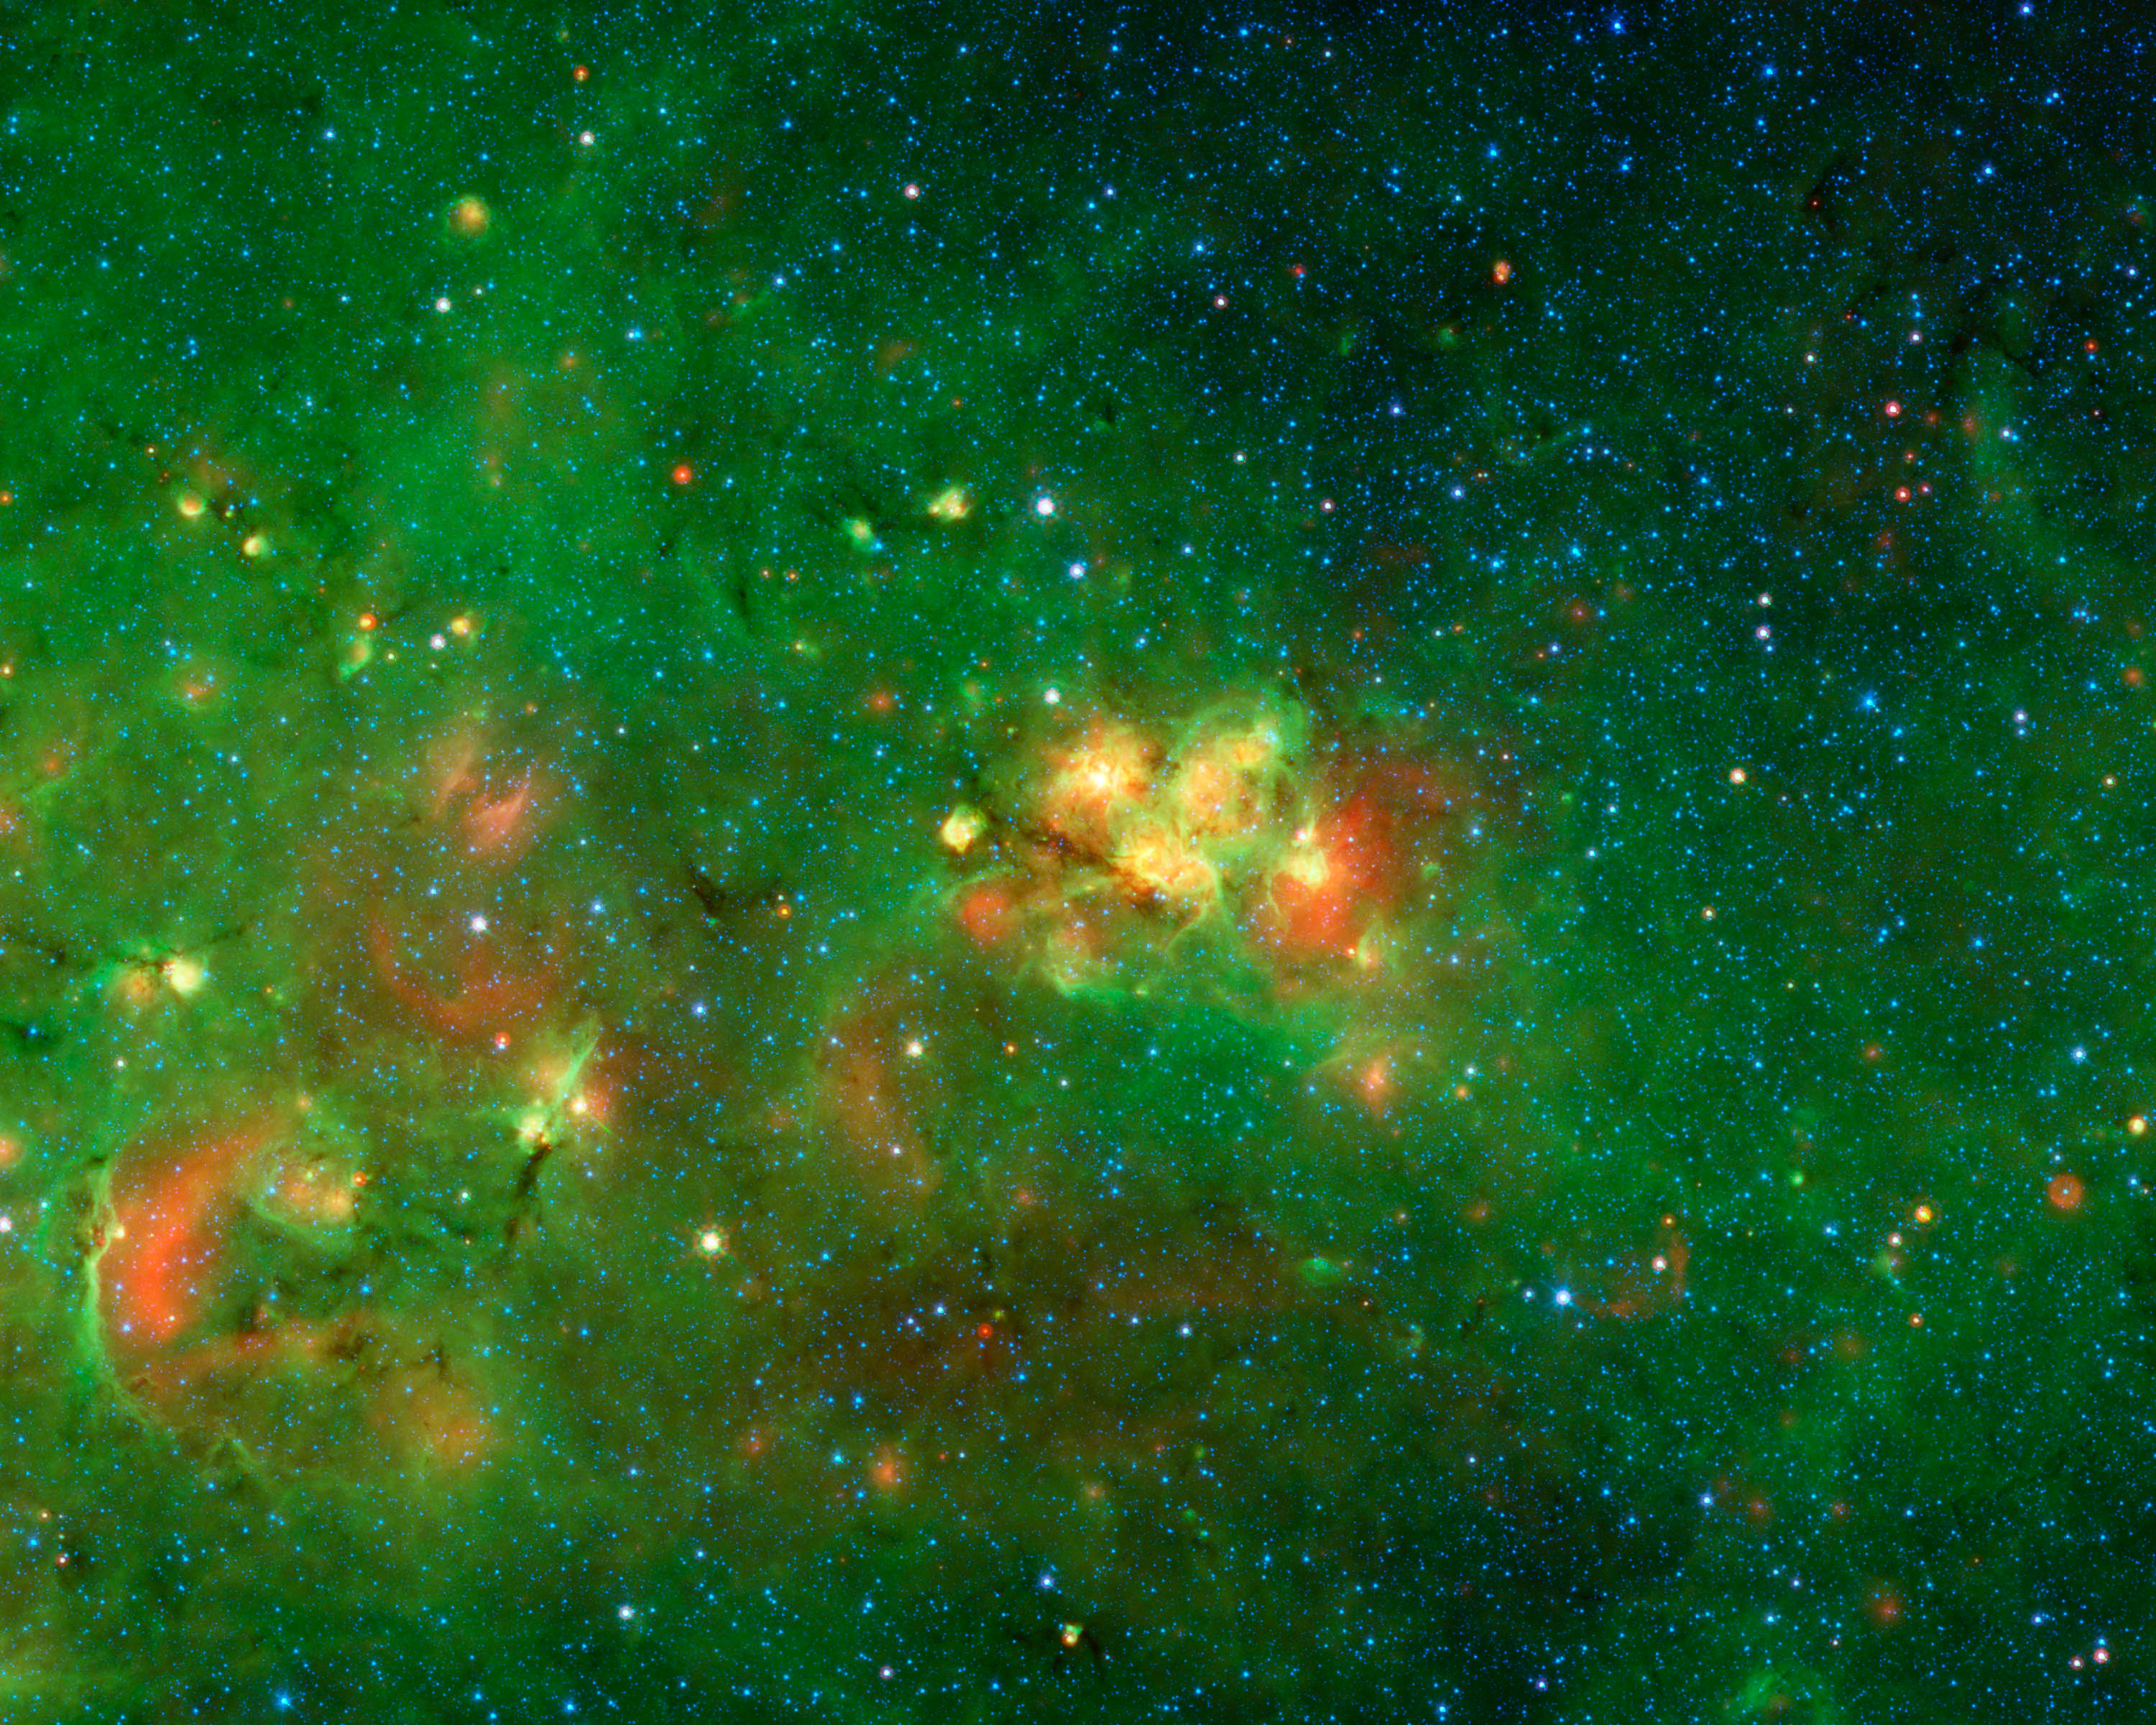

An Audience Favorite Nebula

If astronomy had its own Academy Awards, then this part of the Milky Way would have been the “Favorite Nebula” pick for 2011. Competing against 12,263 other slices of the sky, this got more votes from the 35,000 volunteers searching for cosmic bubbles than any other location.

The volunteers are all “citizen scientists” working on the Milky Way Project, scanning a vast collection of infrared images from NASA’s Spitzer Space Telescope. Their goal is to identify bubbles that have been blown into gas and dust by stars forming in our Milky Way galaxy. The volunteers study image after image, drawing circles around possible bubbles. Together their efforts have produced a catalog of more than 5,000 bubbles, 10 times what was known before.

While scrutinizing each of the images, the volunteers can bookmark favorite areas. The bright yellow-red nebula at the center of this image garnered the most votes.

Interestingly, this nebula, which is in the constellation of Scutum, has no common name since it is hidden behind dust clouds. It takes an infrared telescope like Spitzer, which sees beyond the visible spectrum of light, to see through this dark veil and reveal this spectacular hidden nebula. Stars can be seen in the process of forming within this audience-favorite nebula, as well in the surrounding areas in this image.

Credit: NASA/JPL-Caltech/University of Wisconsin